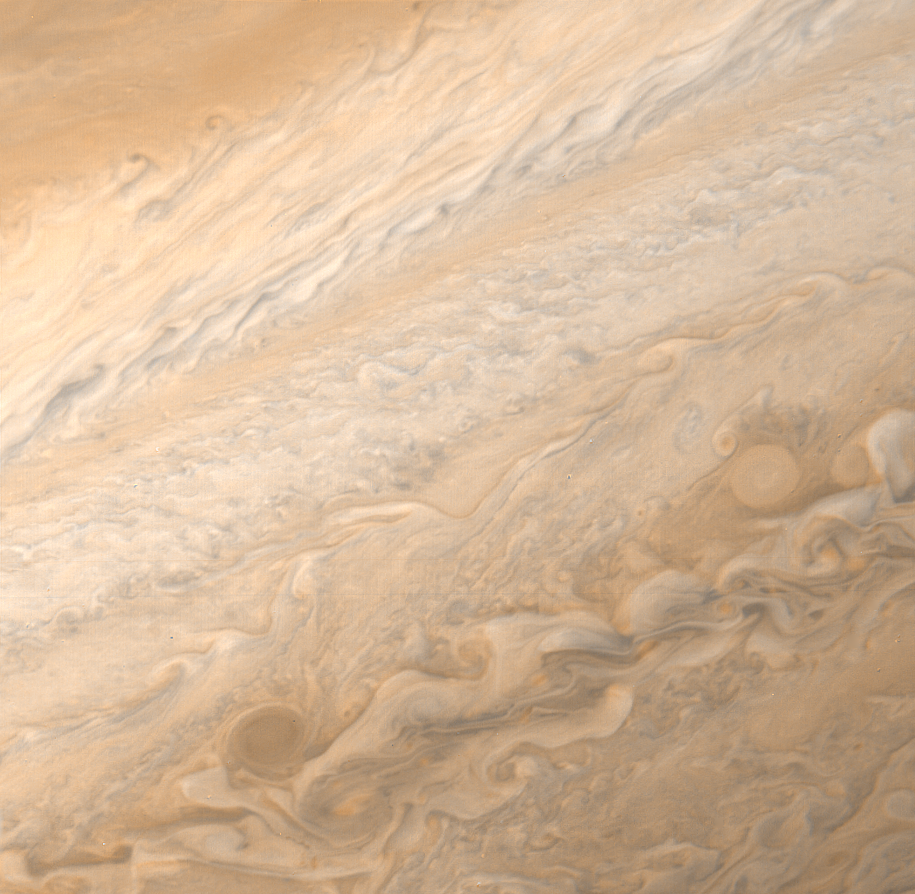

High Winds in the Jovian Mid-latitudes

A high resolution image of the Jovian mid-latitudes taken by Voyager 1 on March 2, 1979, shows distinctly differing characteristics of the planet’s meteorology. The well defined pale orange line running from southwest to northeast (North is at the top) marks the high speed north temperate current with wind speeds of about 120 meters per second. These high winds produce a cleaner flow pattern in the surrounding clouds. Toward the top of the picture, a weaker jet of approximately 30 meters per second is characterized by wave patterns and cloud features which have been observed to rotate in a clockwise manner at these latitudes of about 35 North. These clouds have been observed to have lifetimes of about one to two years. The picture was taken from a distance of 4 million kilometers (2.5 million miles).

Credit: NASA/JPL